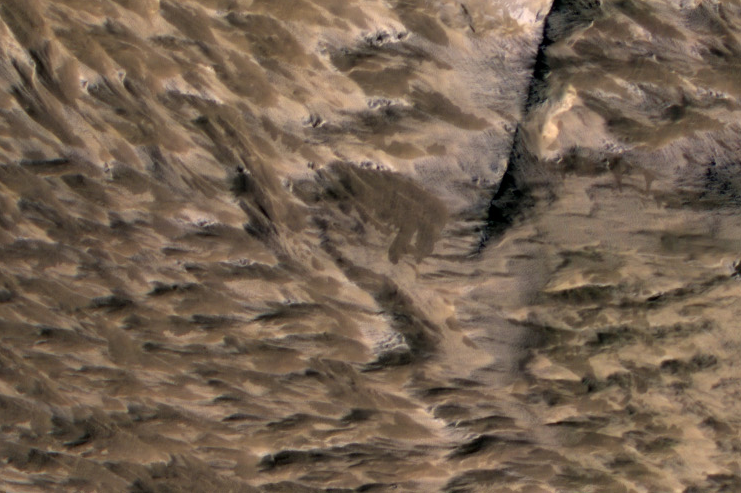

Landslides Near Fresh Crater on Mars

This April 6, 2014, image from the High Resolution Imaging Science Experiment (HiRISE) camera on NASA’s Mars Reconnaissance Orbiter shows numerous landslides in the vicinity of where an impact crater was excavated in March 2012.

The area covered in this image is about one-quarter mile (400 meters) across, centered about 1.2 miles (2 kilometers) east of the largest fresh impact crater ever clearly confirmed anywhere by before-and-after images. The crater, and likely these landslides, resulted from an impact that occurred in the interval between daily Mars-afternoon observations on March 27 and March 28, 2012, as determined from before-and-after observations of a large impact scar (see PIA18381) and of the crater (see PIA18383).

The landslides may have contributed to darkening of an area about 5 miles (8 kilometers) wide on the day of the impact. Landslides could result from one or more shock waves generated by the explosion of an asteroid piercing through the Martian atmosphere or impacts of the resulting fragments striking the ground.

This image is an excerpt from a HiRISE observation catalogued as ESP_036059_1835. HiRISE is one of six instruments on NASA’s Mars Reconnaissance Orbiter. The University of Arizona, Tucson, operates HiRISE, which was built by Ball Aerospace & Technologies Corp., Boulder, Colorado. NASA’s Jet Propulsion Laboratory, a division of the California Institute of Technology in Pasadena, manages the Mars Reconnaissance Orbiter Project for NASA’s Science Mission Directorate, Washington.

Credit: NASA/JPL-Caltech/Univ. of Arizona